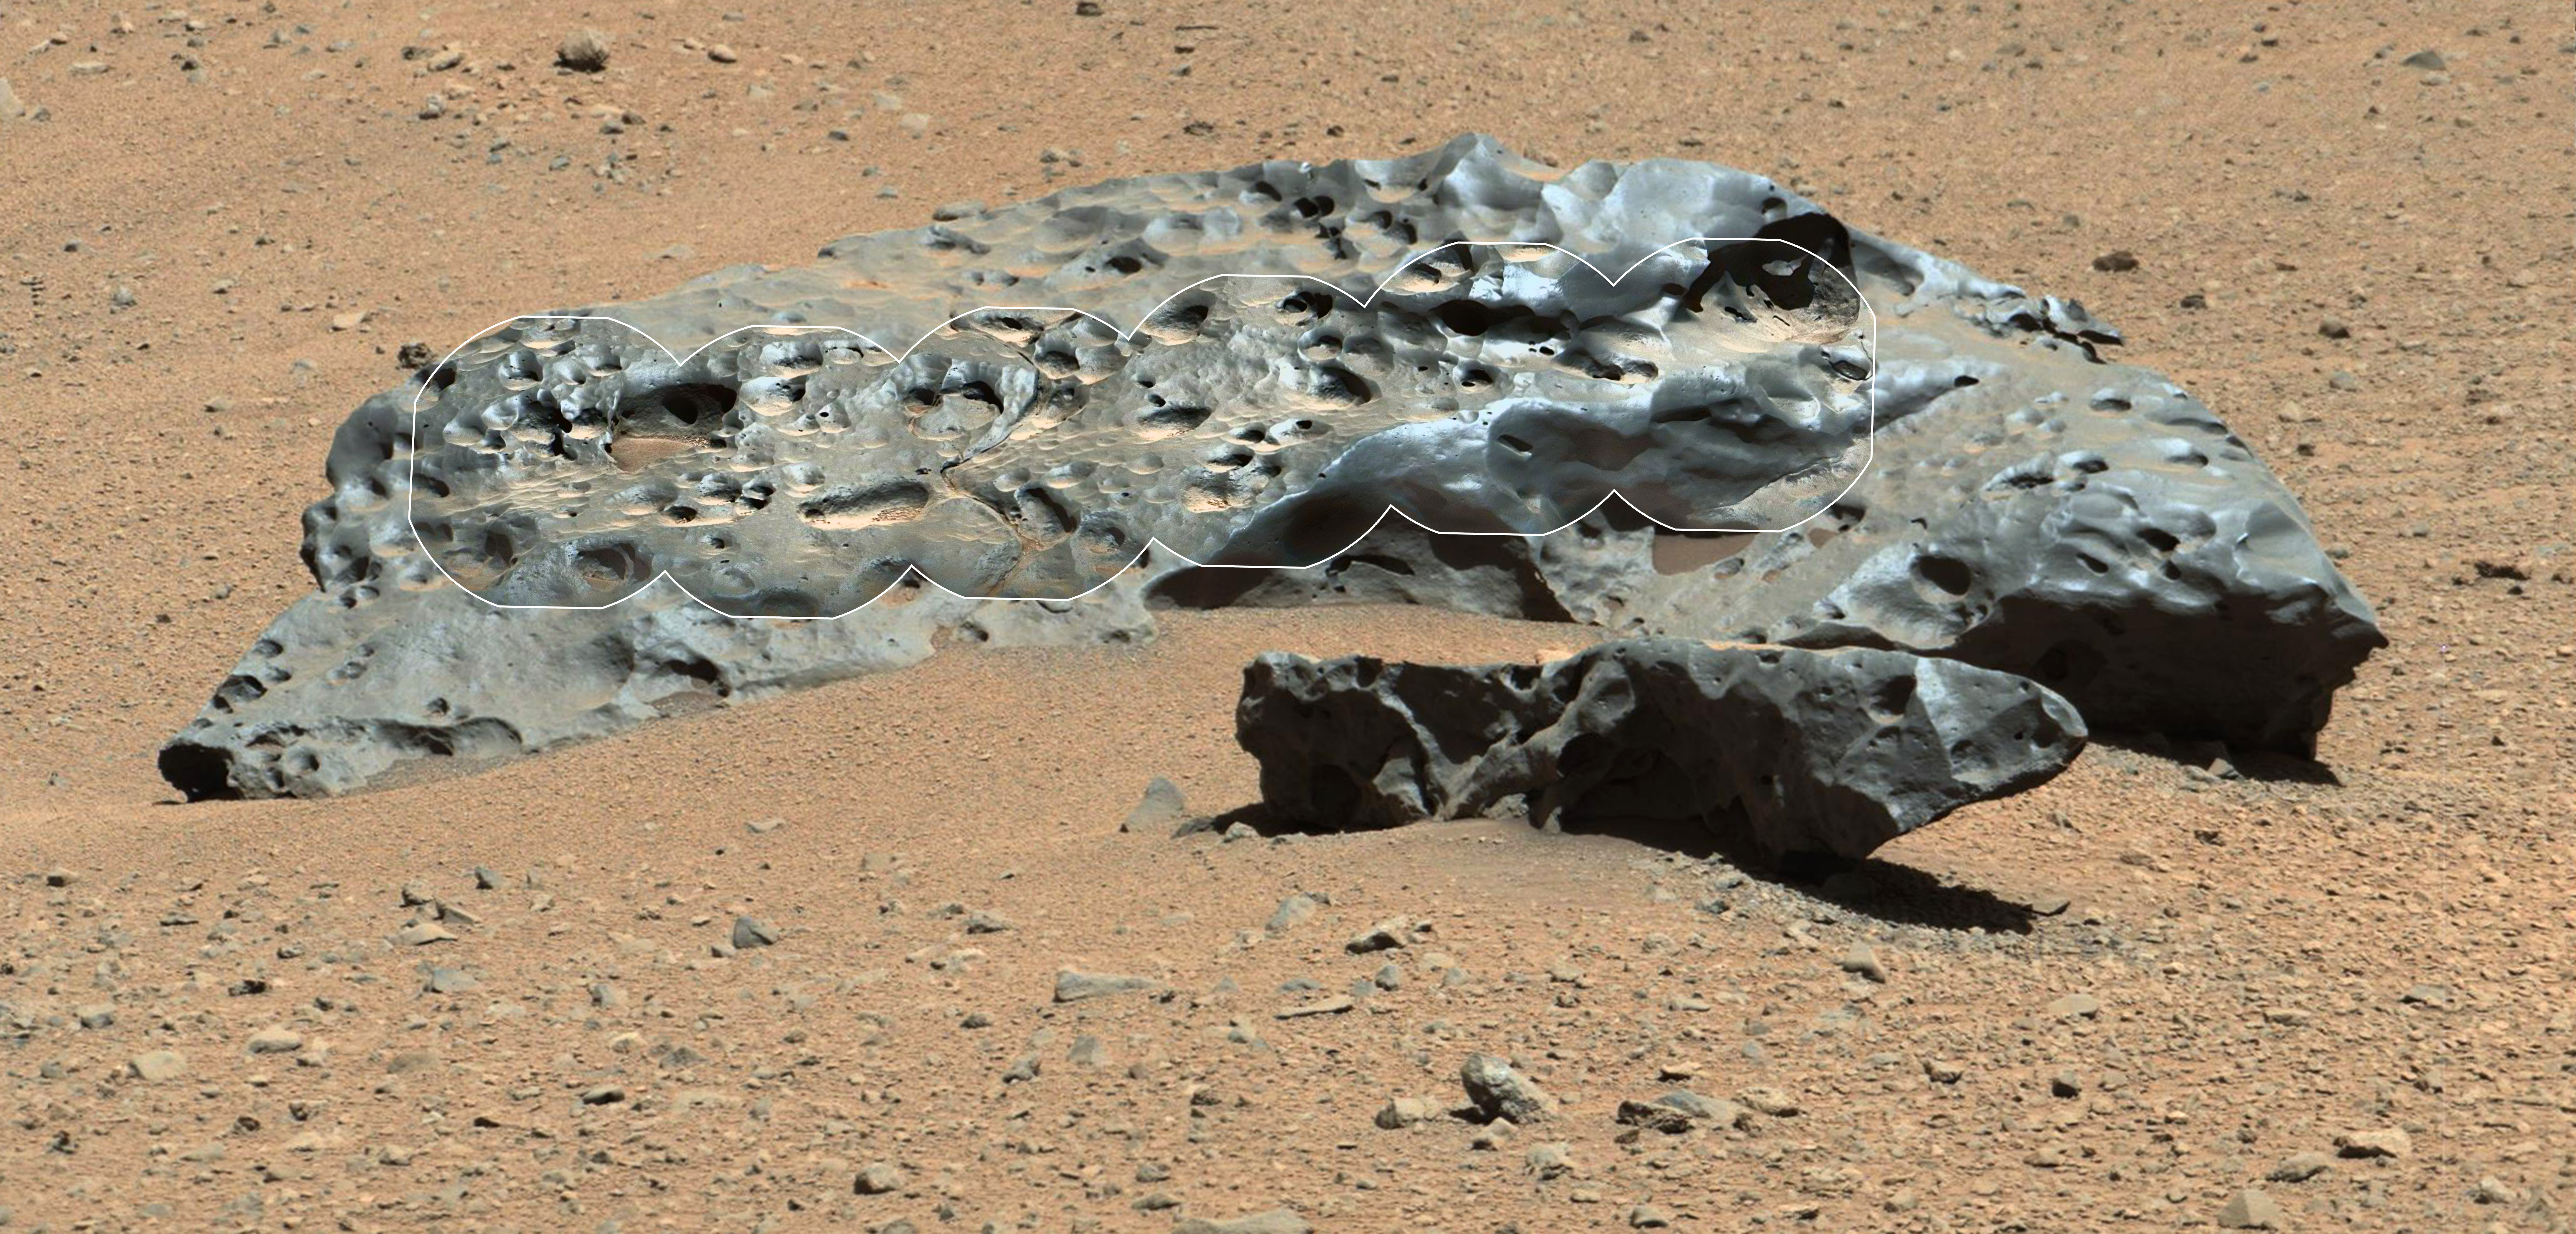

Curiosity Finds Iron Meteorite on Mars

This rock encountered by NASA’s Curiosity Mars rover is an iron meteorite called “Lebanon,” similar in shape and luster to iron meteorites found on Mars by the previous generation of rovers, Spirit and Opportunity. Lebanon is about 2 yards or 2 meters wide (left to right, from this angle). The smaller piece in the foreground is called “Lebanon B.”

This view combines a series of high-resolution circular images taken by the Remote Micro-Imager (RMI) of Curiosity’s Chemistry and Camera (ChemCam) instrument with color and context from rover’s Mast Camera (Mastcam). The component images were taken during the 640th Martian day, or sol, of Curiosity’s work on Mars (May 25, 2014).

The imaging shows angular shaped cavities on the surface of the rock. One possible explanation is that they resulted from preferential erosion along crystalline boundaries within the metal of the rock. Another possibility is that these cavities once contained olivine crystals, which can be found in a rare type of stony-iron meteorites called pallasites, thought to have been formed near the core-mantle boundary within an asteroid.

Iron meteorites are not rare among meteorites found on Earth, but they are less common than stony meteorites. On Mars, iron meteorites dominate the small number of meteorites that have been found. Part of the explanation could come from the resistance of iron meteorites to erosion processes on Mars.

ChemCam is one of 10 instruments in Curiosity’s science payload. The U.S. Department of Energy’s Los Alamos National Laboratory, in Los Alamos, New Mexico, developed ChemCam in partnership with scientists and engineers funded by the French national space agency (CNES), the University of Toulouse and the French national research agency (CNRS). More information about ChemCam is available at http://www.msl-chemcam.com. The rover’s MastCam was built by and is operated by Malin Space Science Systems, San Diego.

NASA’s Jet Propulsion Laboratory, a division of the California Institute of Technology, Pasadena, manages the Mars Science Laboratory Project and Mars Reconnaissance Orbiter Project for NASA’s Science Mission Directorate, Washington.

Credit: NASA/JPL-Caltech/LANL/CNES/IRAP/LPGNantes/CNRS/IAS/MSSS